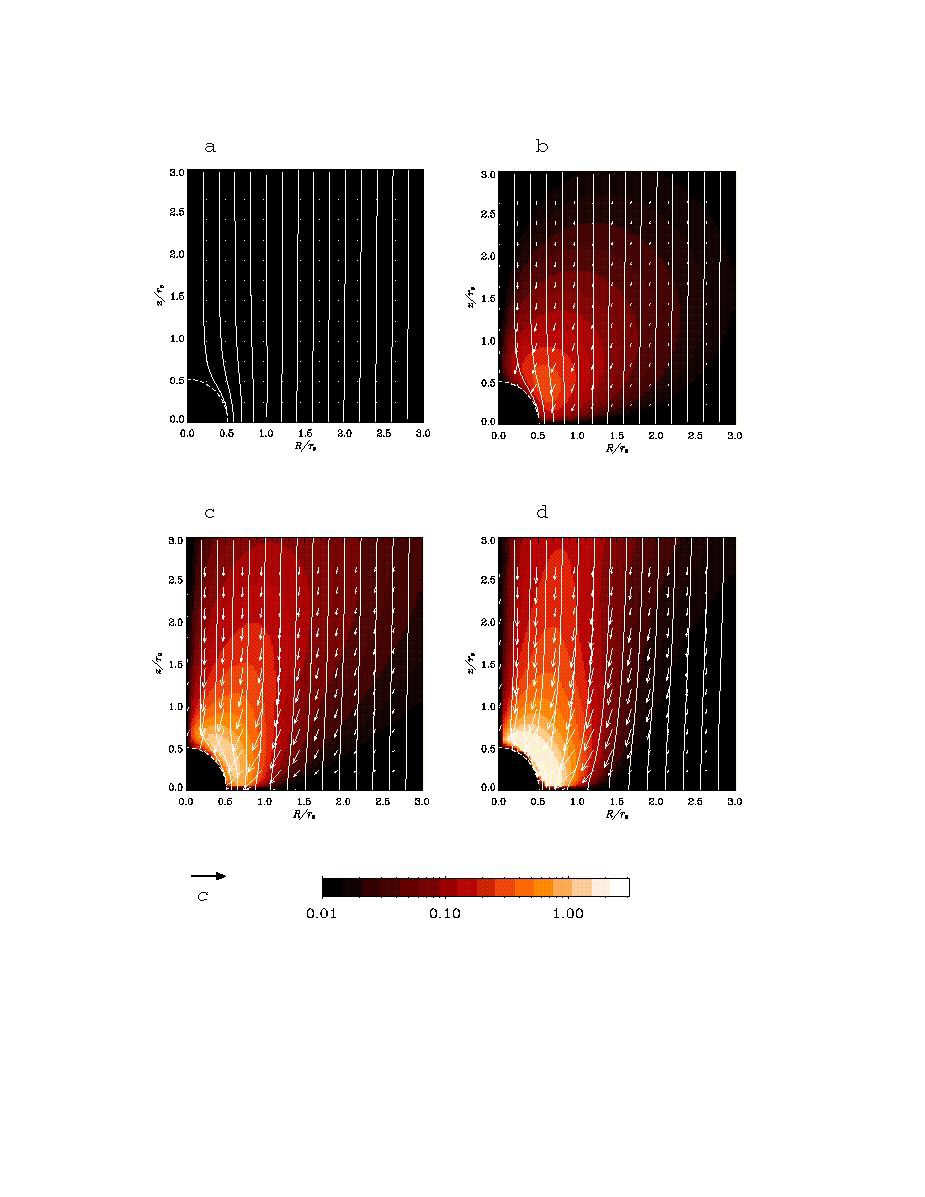

Black Hole Simulation

This graphic shows the computer simulation of a black hole from start to finish. Plasma is falling slowly toward the black hole in a (at the upper left). The plasma has a magnetic field, shown by the white lines. It picks up speed as it falls toward the hole in b (at the upper right), c (lower left) and d (lower right). However, the rotating black hole twists up space itself (and the magnetic field lines) and ejects electromagnetic power along the north and south poles above the black hole. The red and white color shows the immense electromagnetic power output, which eventually will pick up particles and form squirting jets. This simulation was conducted using supercomputers at Japan’s National Institute for Fusion Science.

Credit: NASA/JPL